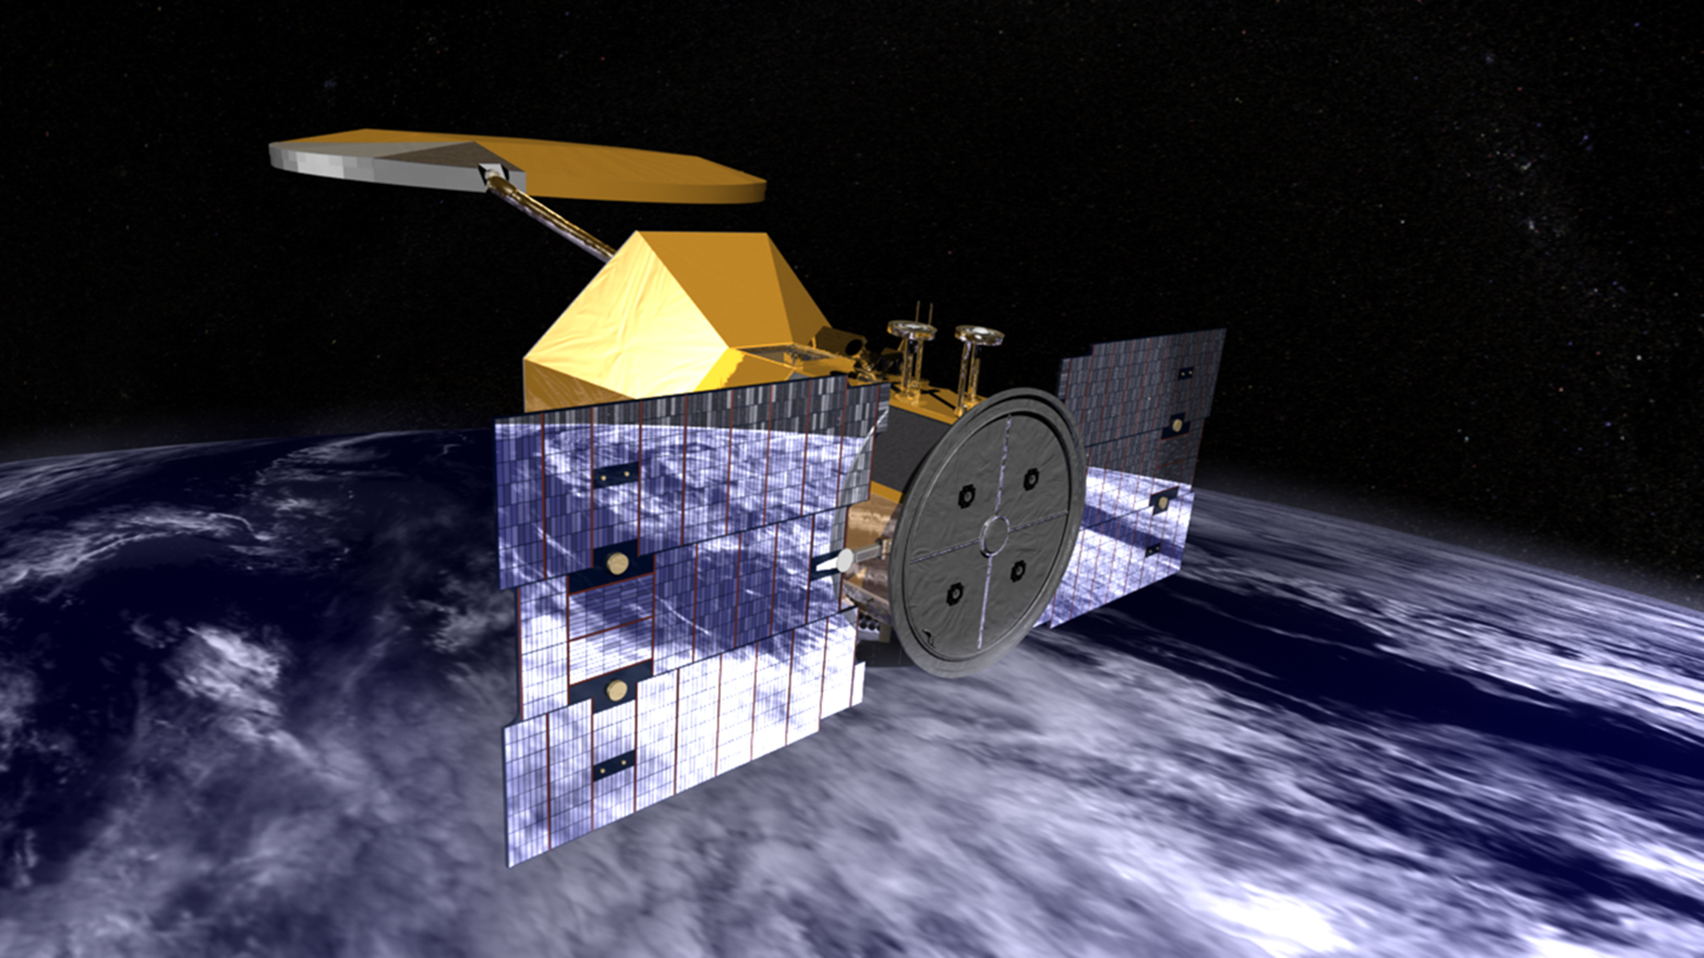

Aquarius (Artist Concept)

Artist’s concept of the Aquarius/SAC-D observatory, a collaborative international space mission between NASA and Argentina’s space agency, Comision Nacional de Actividades Espaciales (CONAE), with participation by Brazil, Canada, France and Italy. Aquarius, the NASA-built primary instrument on CONAE’s SAC-D observatory, will provide NASA’s first space-based global measurements of salinity — the concentration of dissolved salt — at the ocean surface. Salinity is a key missing variable in satellite observations of Earth that will help scientists better understand the links between ocean circulation, the global cycling of freshwater and climate.

Credit: NASA/GSFC/JPL-Caltech